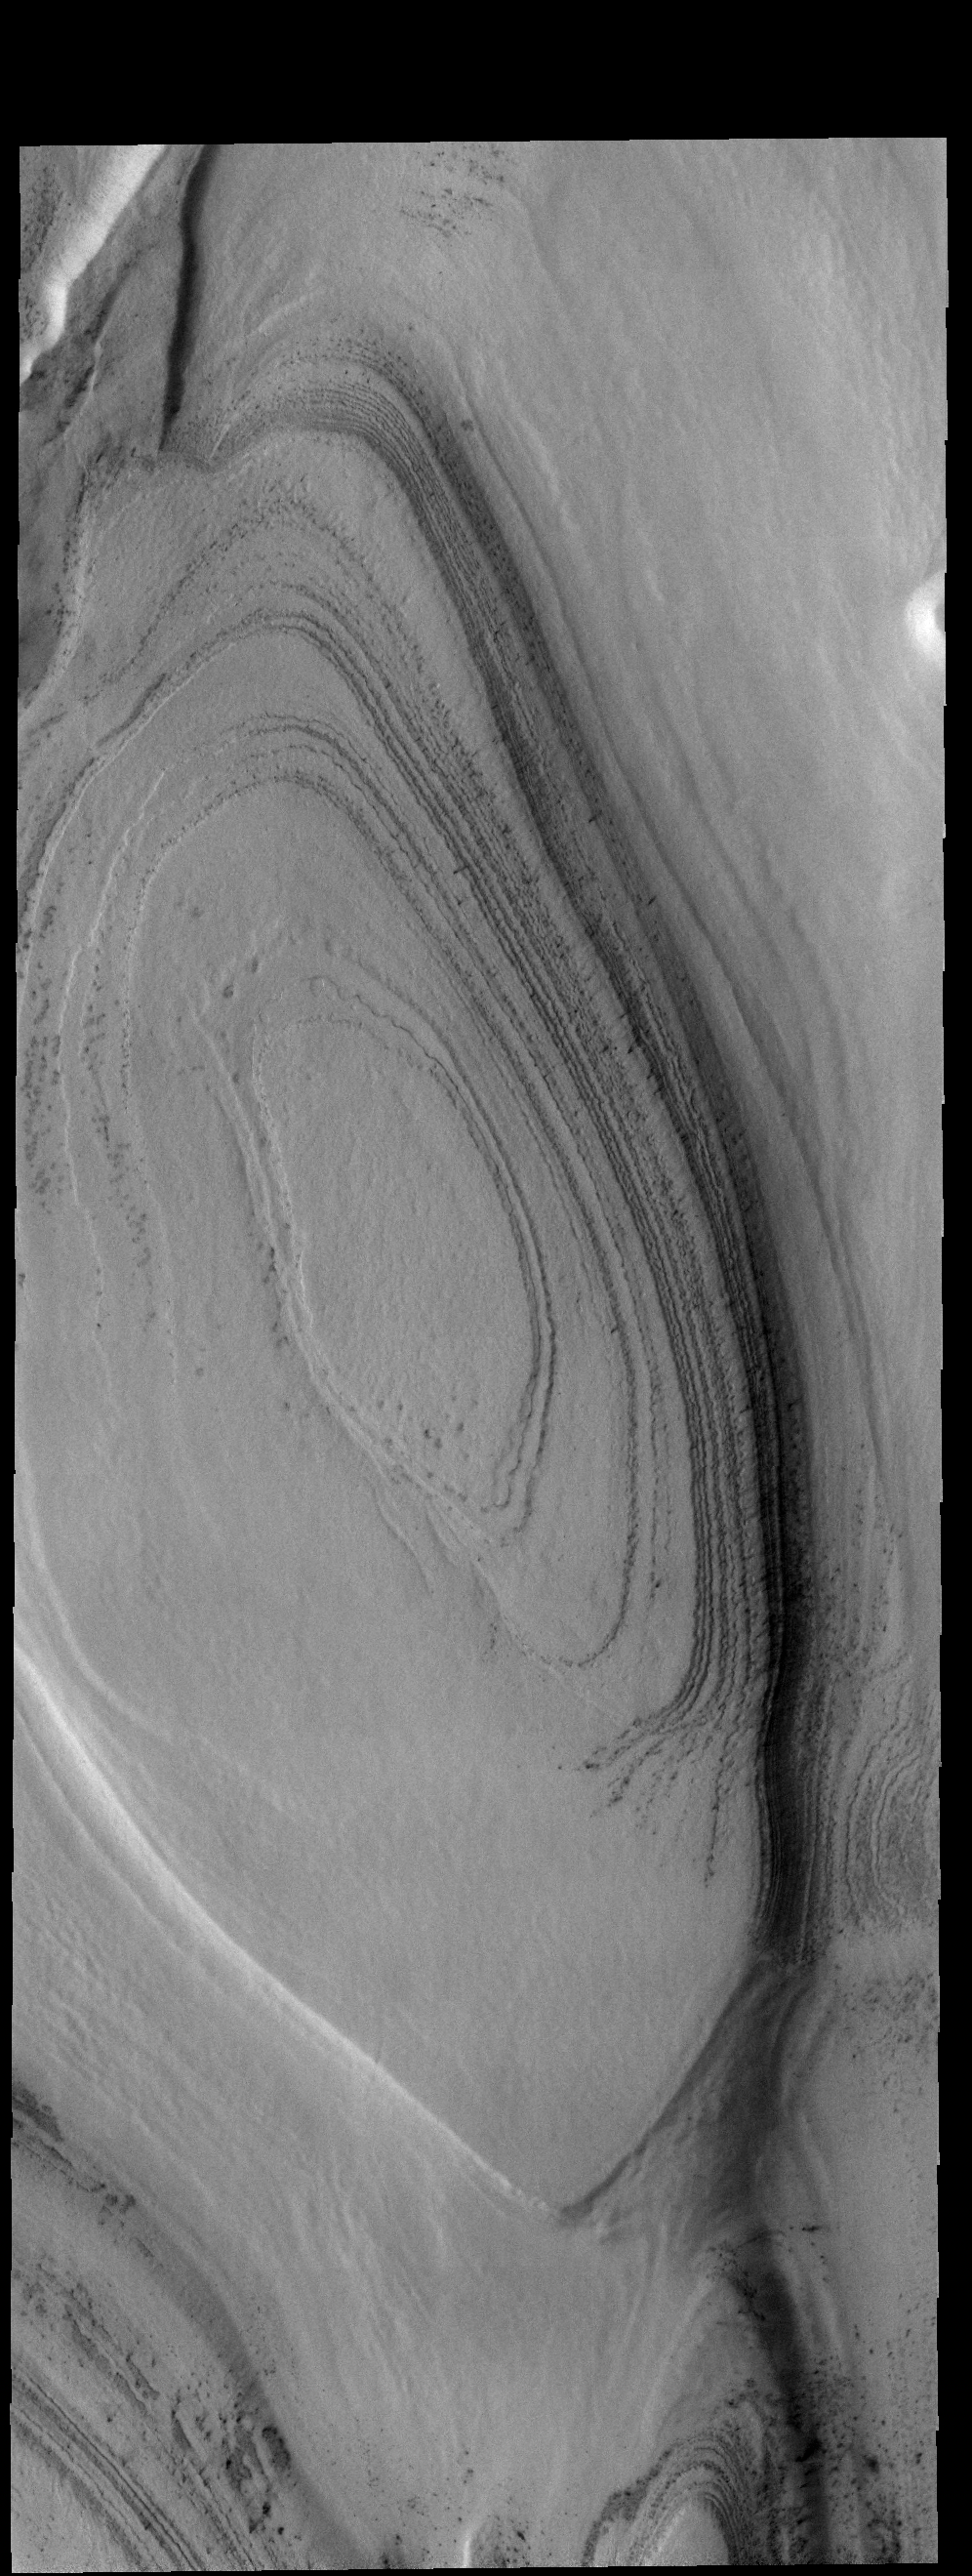

South Polar Layers

The layers in this VIS image are near the margin of the south polar cap.

Credit: NASA/JPL-Caltech/ASU